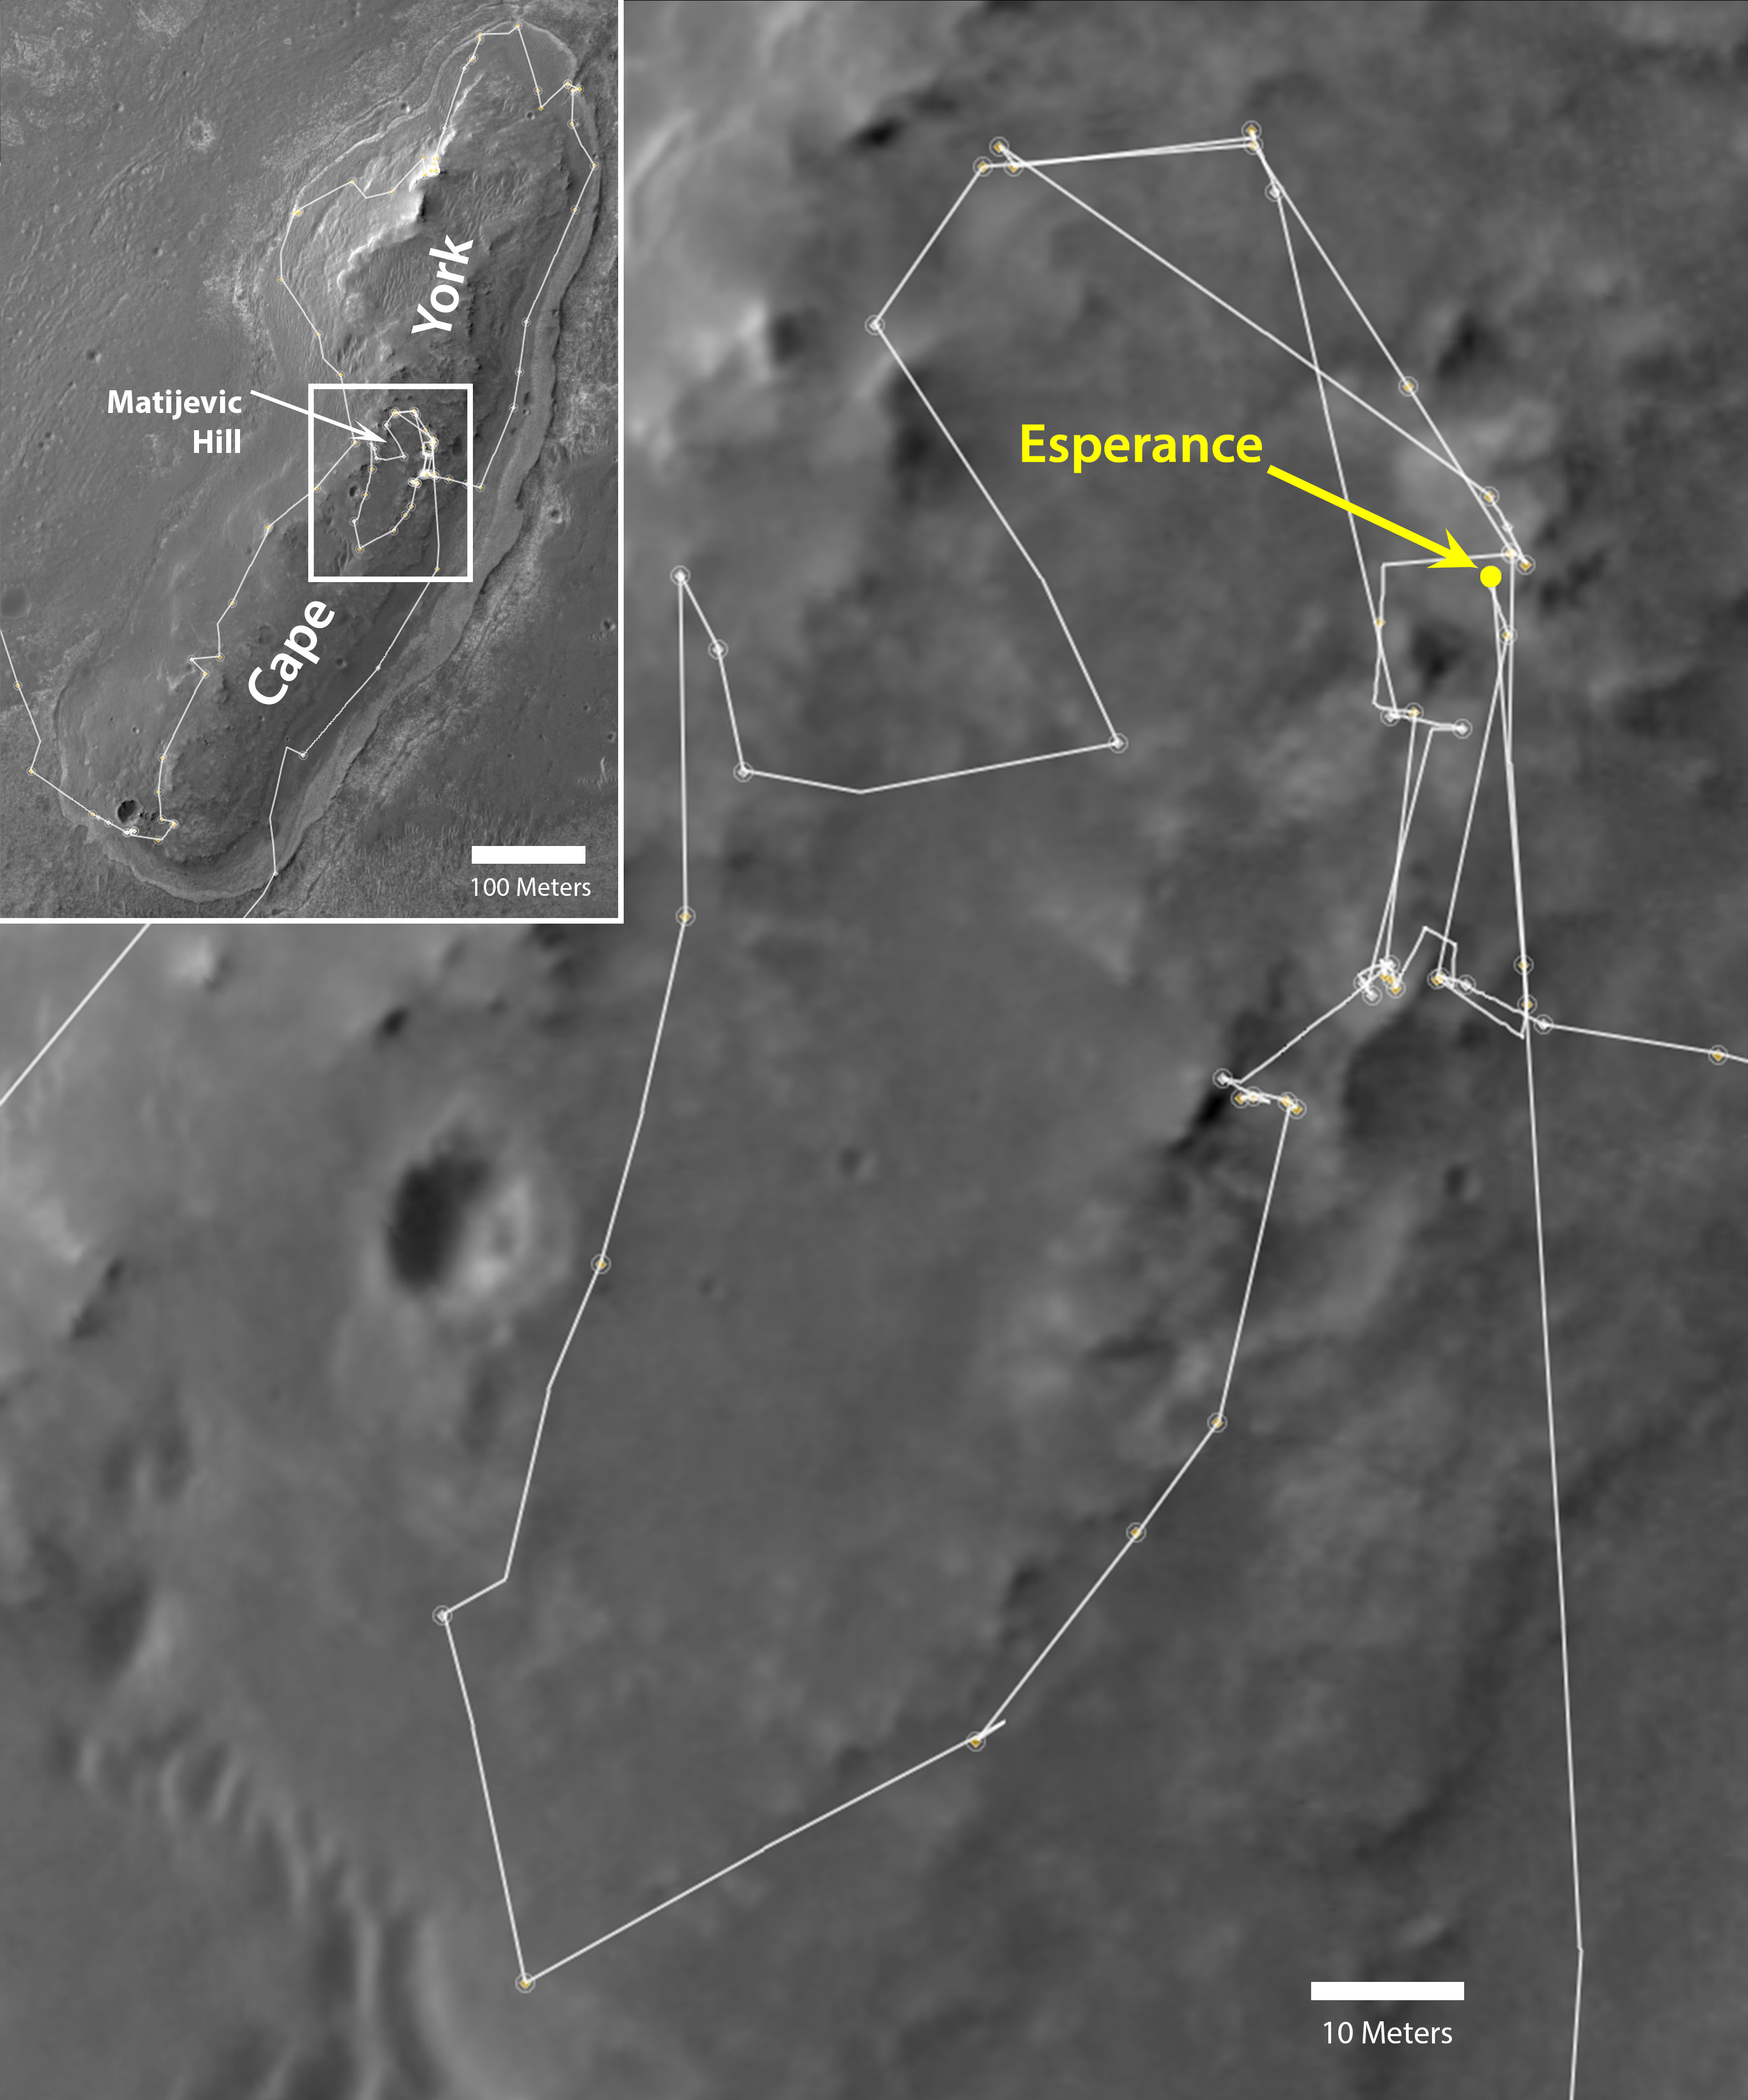

Opportunity’s Exploration of “Cape York”

NASA’s Mars Exploration Rover Opportunity drove onto the “Cape York” segment of the rim of Endeavour Crater in August 2011 and departed Cape York in May 2013. The inset map at upper left shows the full path taken by the rover at Cape York and the location of the “Matijevic Hill” area, which is magnified in the main map. The location of a rock target called “Esperance” is indicated in the main map. Opportunity found evidence of clay-mineral composition at Esperance, indicating a history of alteration by water that was not strongly acidic.

North is to the top in both maps. The scale bar in the main map is 10 meters (33 feet). The scale bar in the inset is ten times longer. The base imagery for the maps is from the High Resolution Imaging Science Experiment (HiRISE) camera on NASA’s Mars Reconnaissance Orbiter. Opportunity’s route enters the inset map from the left (west) and leaves at the bottom (south).

Credit: NASA/JPL-Caltech/Univ. of Arizona